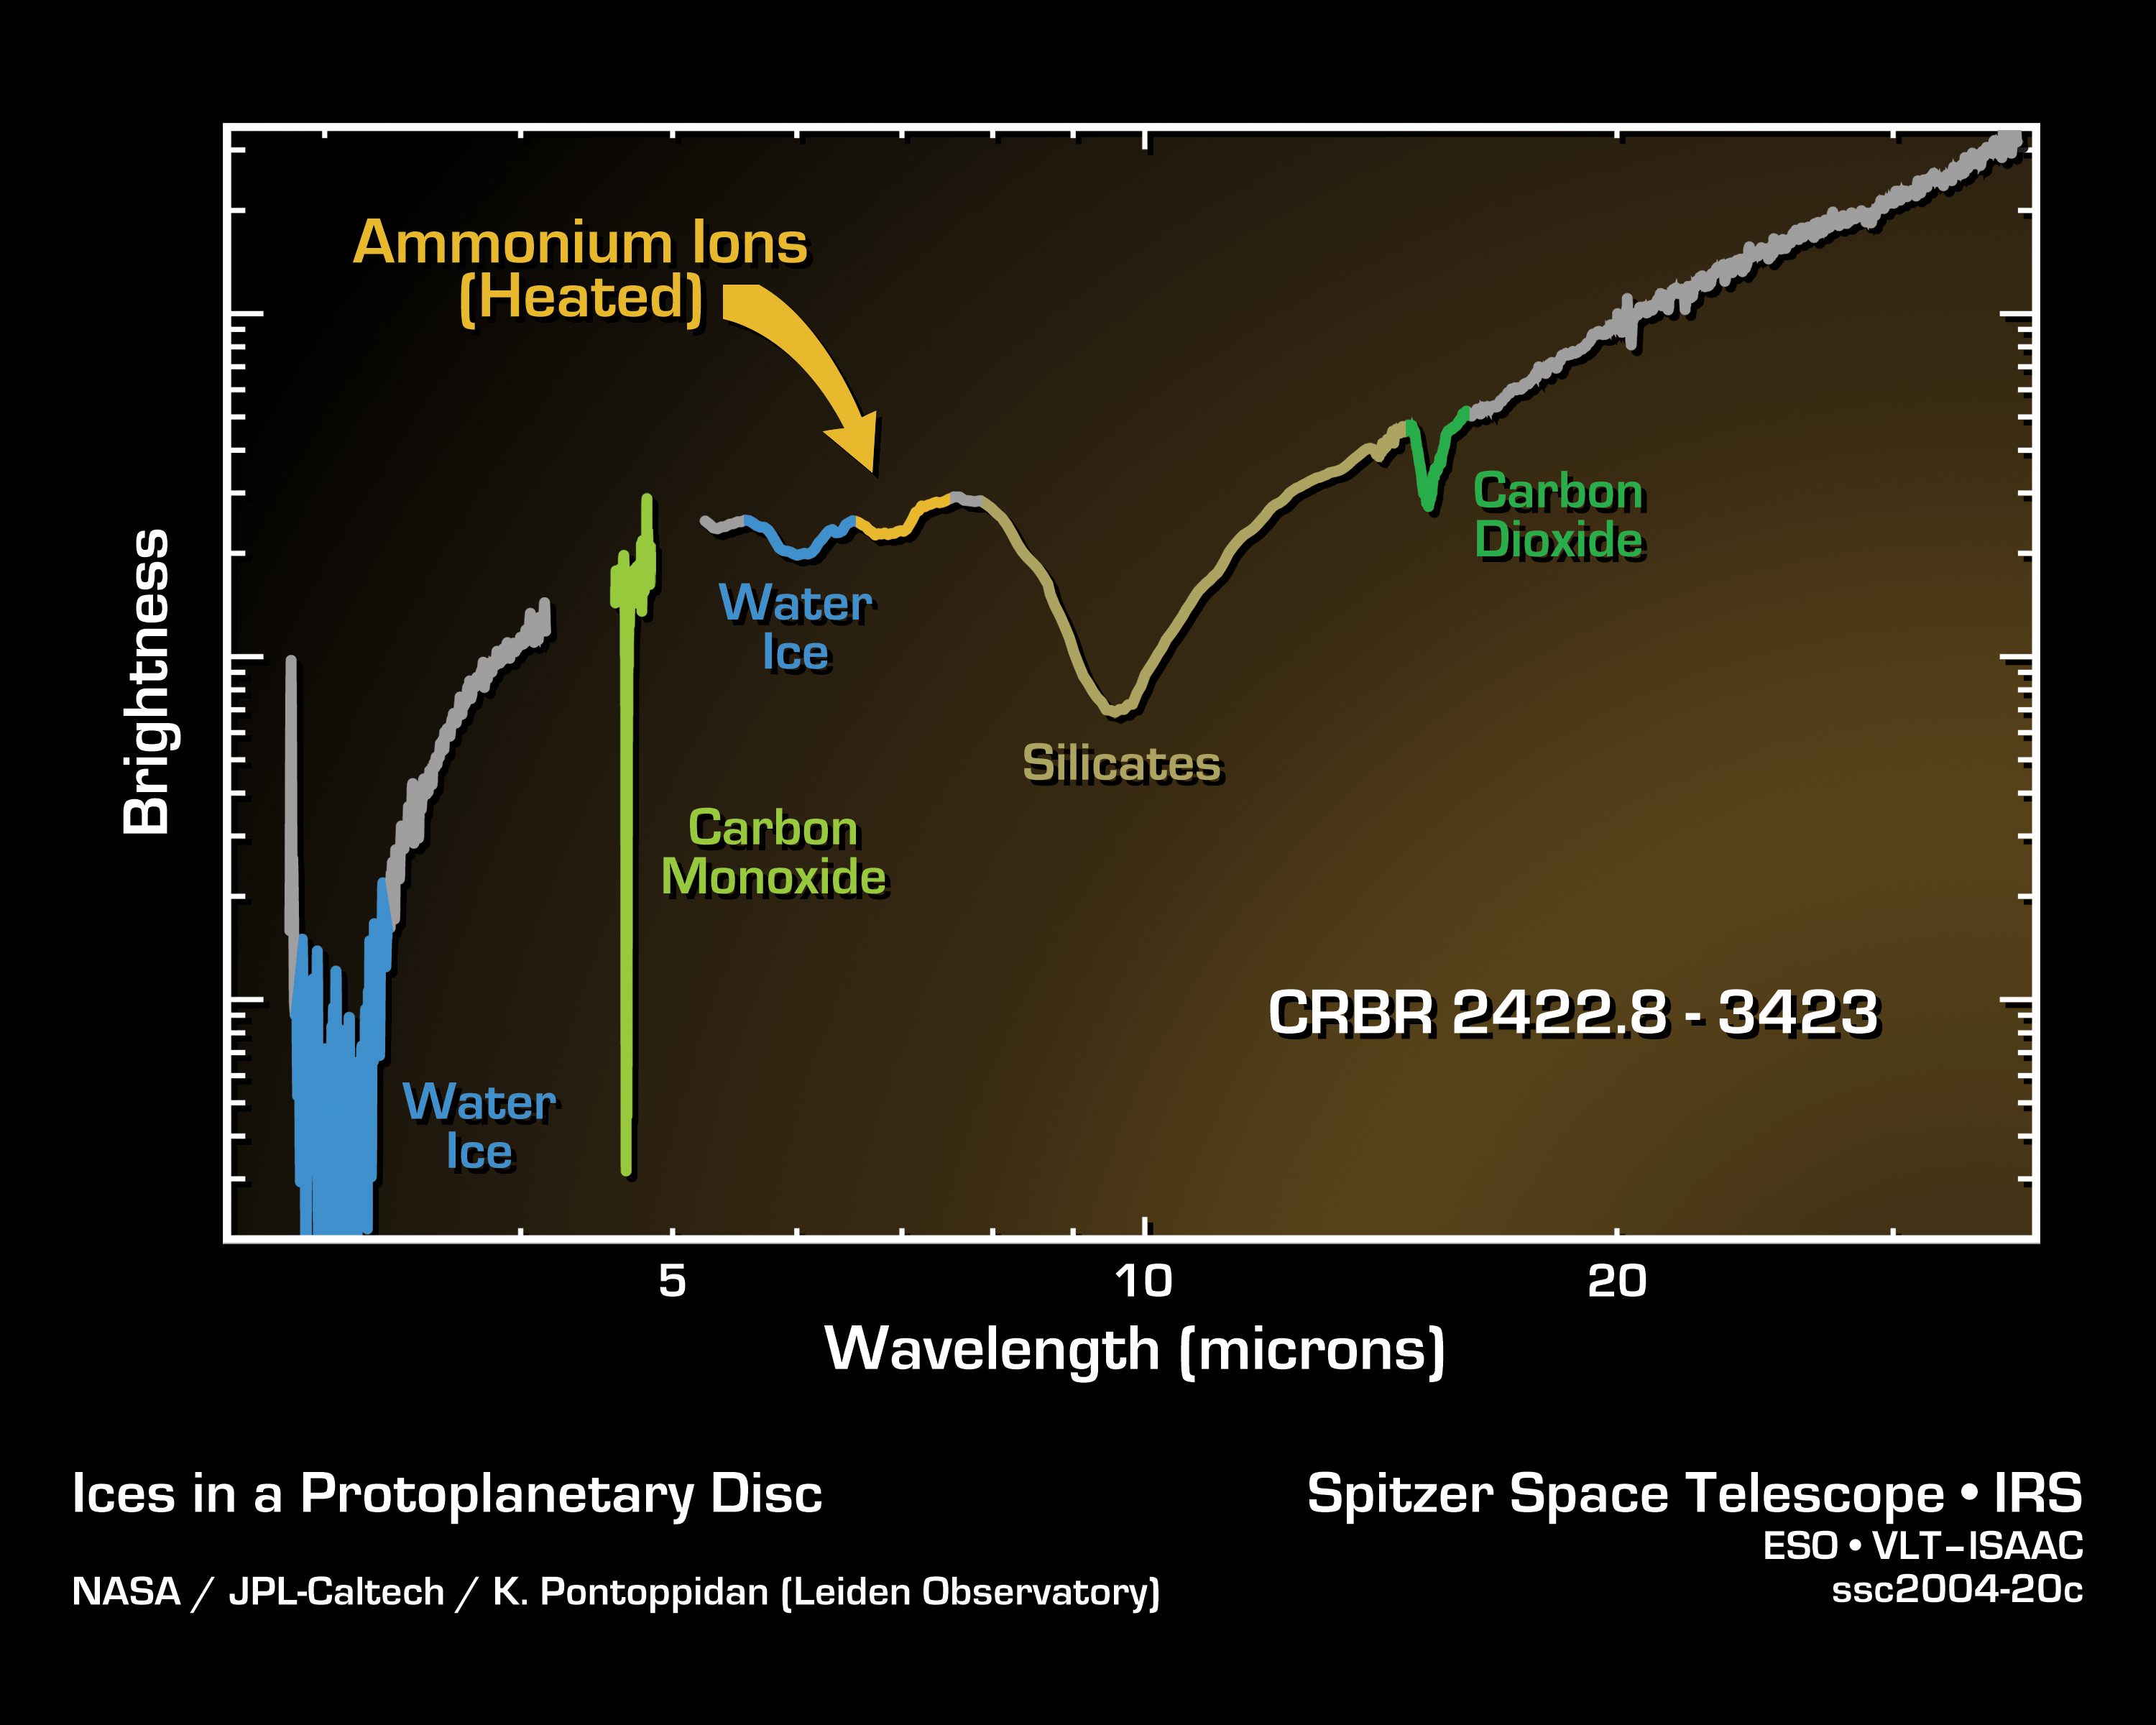

Spitzer Spectrum of Ices in a Protoplanetary Disc

Astronomers have made the first clear detection of a variety of ices -- water, ammonium, and carbon dioxide -- in the inner planet-forming region near a young star about 120 light years away. Such an observation is only possible by combining the unique sensitivity of NASA's Spitzer Space Telescope with the fortunate alignment of this particular system.

Planet-forming discs are seen in a variety of orientations, ranging from edge-on (where the discs block the light of the star entirely) to face-on (where the disc is lost in the glare of the star). In this system, known to astronomers as CRBR 2422.8-3423, the disc lies at a unique angle. The light from the star just peeks out over the disc, like a distant sunrise, and contains clues about the disc material through which it has passed.

These observations use Spitzer's infrared spectrograph which acts much like a prism, spreading light out into its component parts, or spectrum. Astronomers study this infrared rainbow, measuring how much light from the star reaches us at different wavelengths. From this they can determine the composition of the disc.

Different ices in the disc each have their own unique infrared "colors" and will block the light in different parts of the star's spectrum. For example, the dip in the spectrum around 6 microns indicates the presence of water ice. The feature at 7 microns is caused by warmed ammonium ions and therefore must be close to the star, within the inner planet-forming region of the disc.

This result has given astronomers a new tool in probing the inner workings of planet-forming discs. By looking for other young stars with discs lined up at just the right angle, they can learn more about the stuff that formed our own solar system almost 5 billion years ago.

Credit: NASA/JPL-Caltech/K. Pontoppidan (Leiden Observatory)